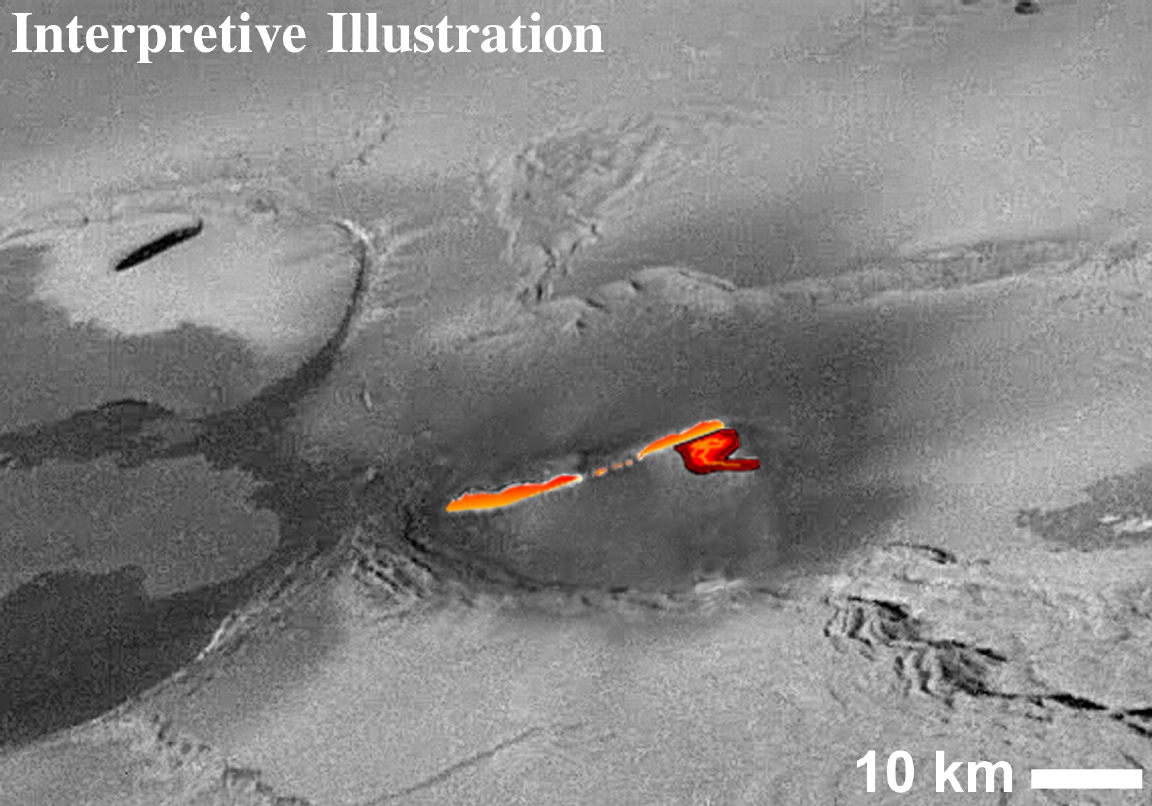

Interpreted Lava Fountains on Io

This mosaic of images collected by NASA’s Galileo spacecraft on Thanksgiving Day, November 25, 1999 shows a fountain of lava spewing above the surface of Jupiter’s moon Io.

In the original images, the active lava was hot enough to cause what the camera team describes as “bleeding” in Galileo’s camera, caused when the camera’s detector is so overloaded by the brightness of the target that electrons spill down across the detector. This showed up as a white blur in the original images. With the aid of computers, the whited-out area has been reconstructed to appear as it might without the “bleeding.”

Most of the hot material is distributed along a wavy line which is interpreted to be hot lava shooting more than 1.5 kilometers (1-mile) high out of a long crack, or fissure, on the surface. There also appear to be additional hot areas below this line, suggesting that hot lava is flowing away from the fissure. Initial estimates of the lava temperature indicate that it is well above 1,000 Kelvin (1,300 Fahrenheit) and might even be hotter than 1,600 Kelvin (2,400 Fahrenheit).

These images were targeted to provide the first close-up view of a chain of huge calderas (large volcanic collapse pits). These calderas are some of the largest on Io and they dwarf other calderas across the solar system. At 290 by 100 kilometers (180 by 60 miles), this chain of calderas covers an area seven times larger than the largest caldera on the Earth. The new images show the complex nature of this giant caldera on Io, with smaller collapses occurring within the elongated caldera.

Also of great interest is the flat-topped mesa on the right. The scalloped margins are typical of a process geologists call “sapping,” which occurs when erosion is caused by a fluid escaping from the base of a cliff. On Earth, such sapping features are caused by springs of groundwater. Similar features on Mars are one of the key pieces of evidence for past water on the Martian surface. However, on Io, the liquid is presumed to be pressurized sulfur dioxide. The liquid sulfur dioxide should change to a gas almost instantaneously upon reaching the near-vacuum of Io’s surface, blasting away material at the base of the cliff. The sulfur dioxide gas eventually freezes out on the surface of Io in the form of a frost. As the frost is buried by later deposits, it can be heated and pressurized until it becomes a liquid. This liquid then flows out of the ground, completing Io’s version of the “water cycle.”

North is to the upper left of the picture and the Sun illuminates the surface from the lower left. The image, centered at 61.1 degrees latitude and 119.4 degrees longitude, covers an area approximately 300 by 75 kilometers (190-by-47 miles). The resolution is 185 meters (610 feet) per picture element. The image was taken at a range of 17,000 kilometers (11,000 miles) by Galileo’s onboard camera.

The Jet Propulsion Laboratory, Pasadena, CA manages the Galileo mission for NASA’s Office of Space Science, Washington, DC. JPL is a division of the California Institute of Technology, Pasadena, CA.

Credit: NASA/JPL/ASU